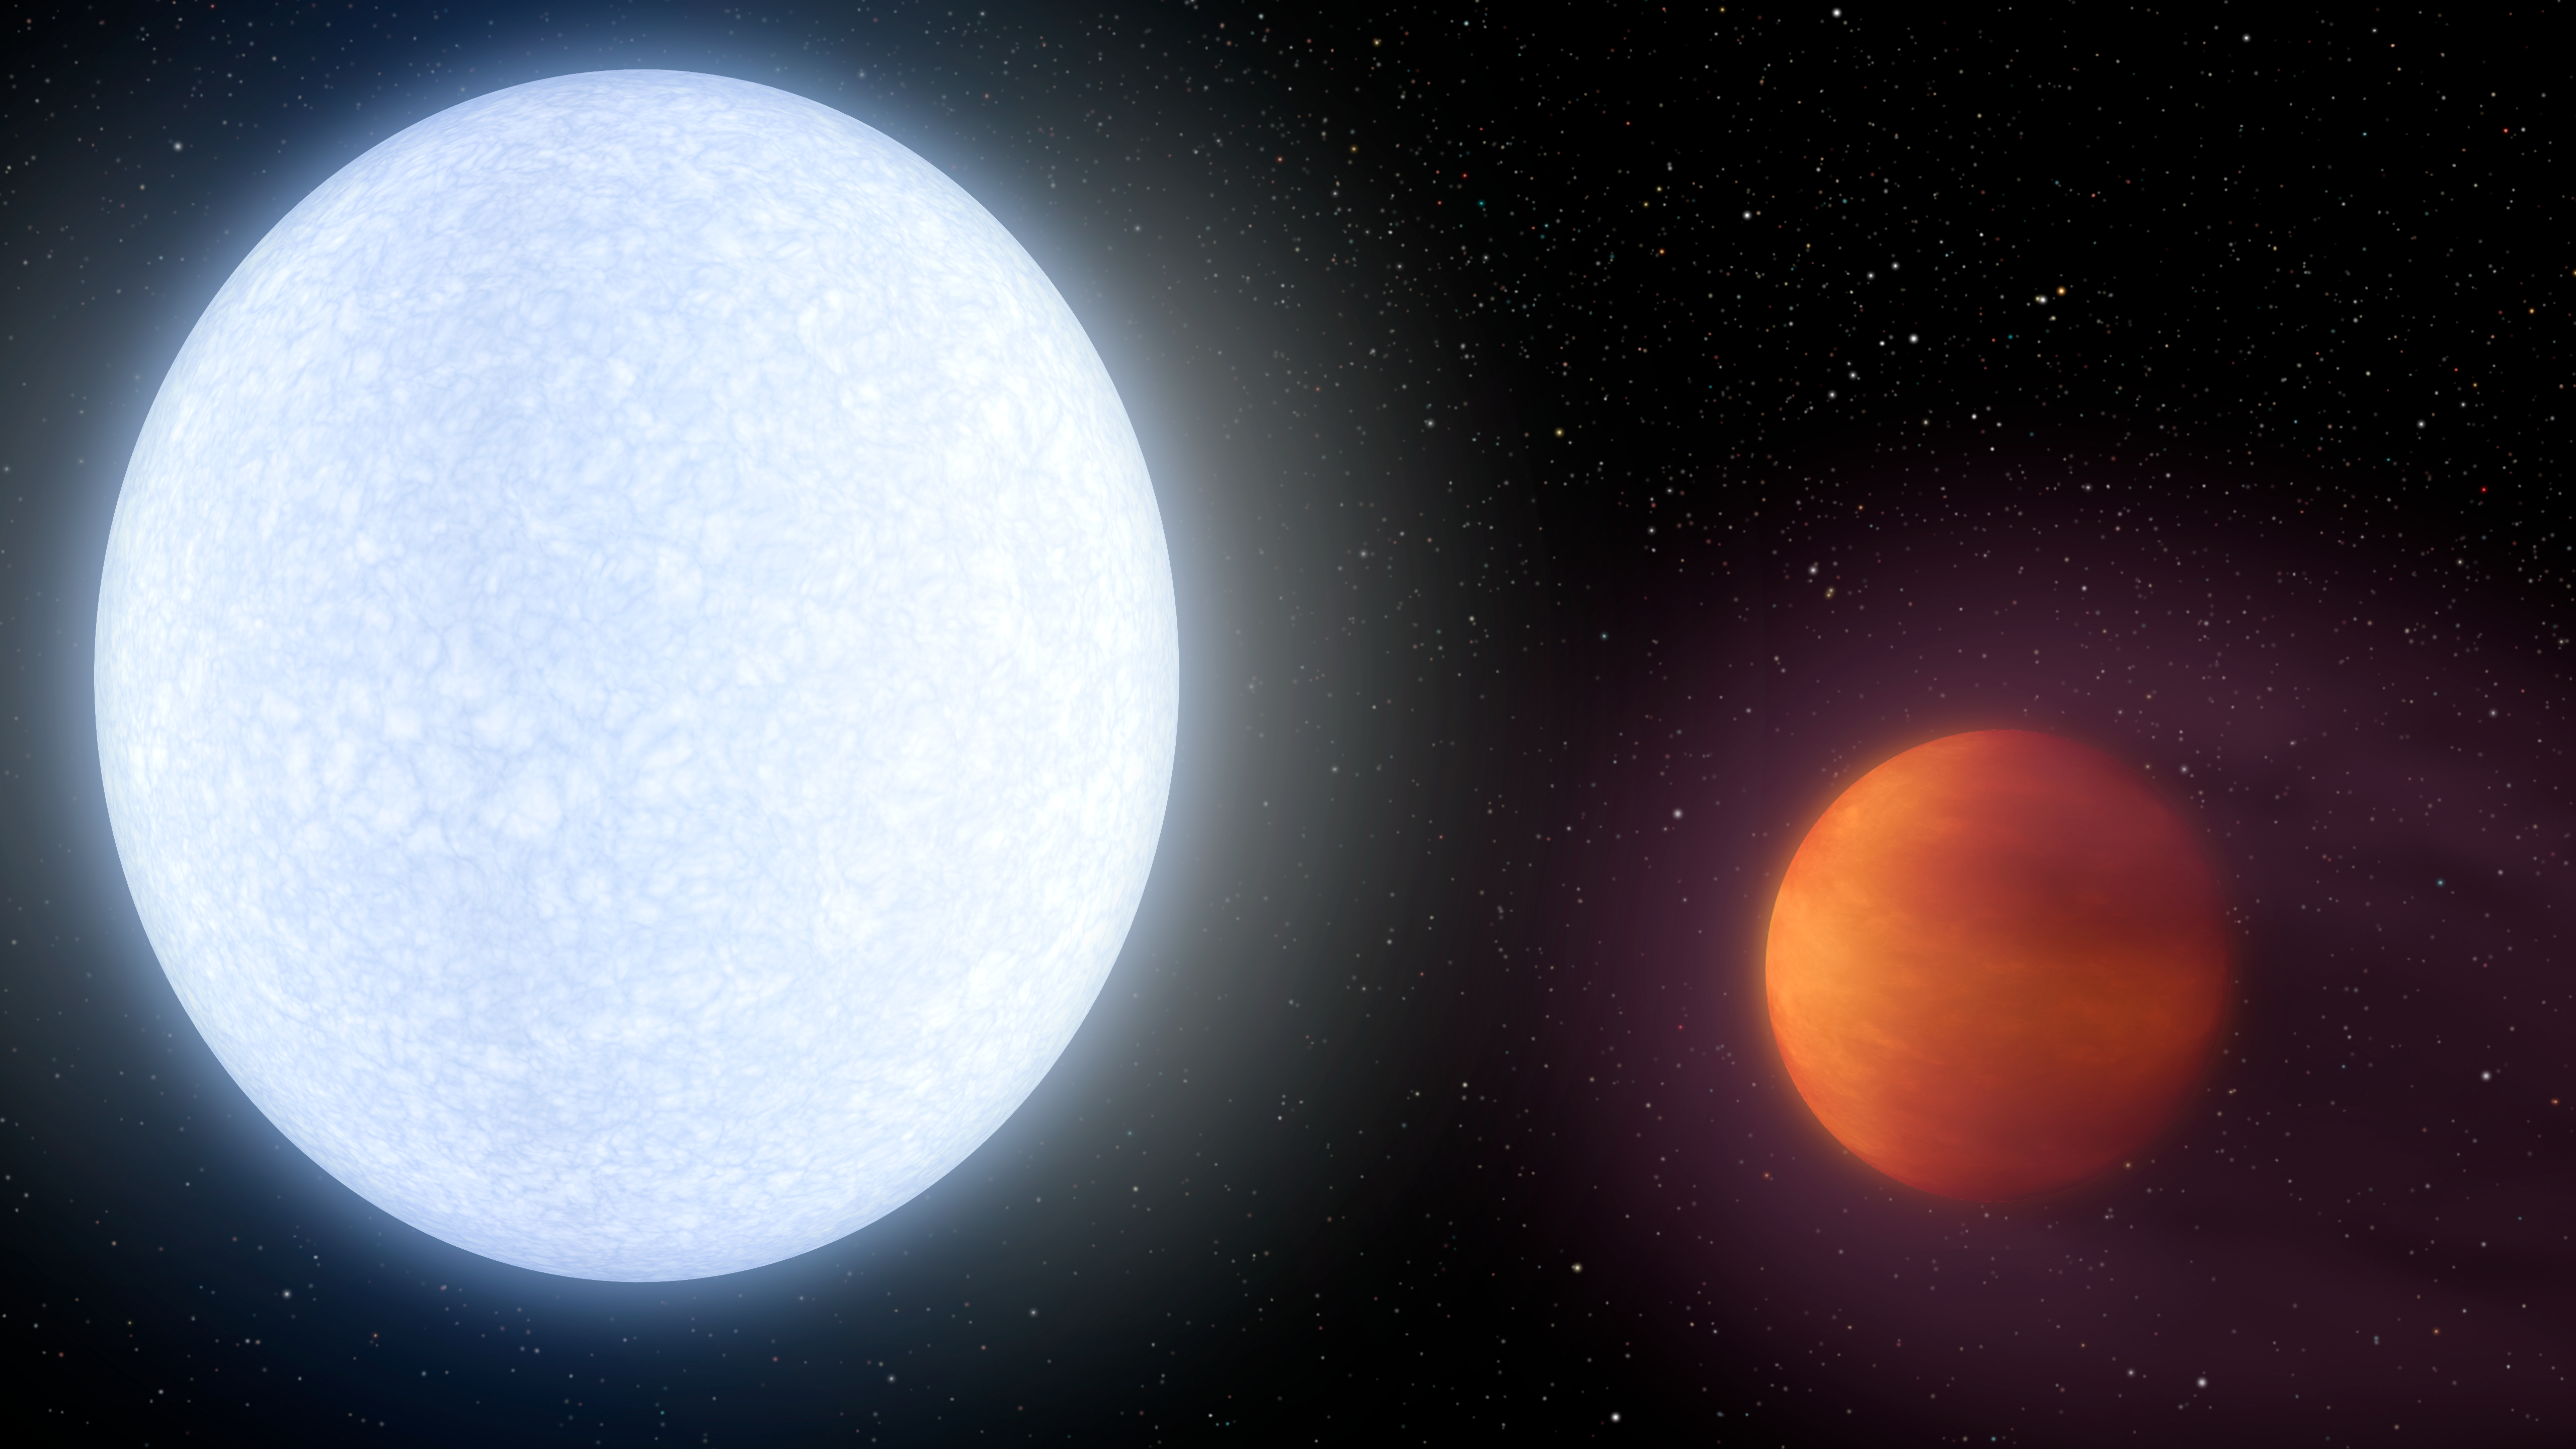

Kelt-9b: The Hottest Hot Jupiter (Wide)

This artist's concept shows planet KELT-9b orbiting its host star, KELT-9. It is the hottest gas giant planet discovered so far.

Now, a team of astronomers using NASA's Spitzer space telescope has found evidence that the heat is too much even for molecules to remain intact. Molecules of hydrogen gas are likely ripped apart on the dayside of KELT-9b, unable to re-form until their disjointed atoms flow around to the planet's nightside.

With a dayside temperature of more than 7,800 degrees Fahrenheit (4,600 Kelvin), KELT-9b is a planet that is hotter than most stars. But its star, called KELT-9, is even hotter -- a blue A-type star that is likely unraveling the planet through evaporation.

KELT-9b is a gas giant 2.8 times more massive than Jupiter, but only half as dense. Scientists would expect the planet to have a smaller radius, but the extreme radiation from its host star has caused the planet's atmosphere to puff up like a balloon.

The planet is also unusual in that it orbits perpendicular to the spin axis of the star. That would be analogous to the planet orbiting perpendicular to the plane of our solar system. One "year" on this planet is less than two days long.

The KELT-9 star is only 300 million years old, which is young in star time. It is more than twice as large, and nearly twice as hot, as our sun. Given that the planet's atmosphere is constantly blasted with high levels of ultraviolet radiation, the planet may even be shedding a tail of evaporated planetary material like a comet.

Credit: NASA/JPL-Caltech/R. Hurt (IPAC)